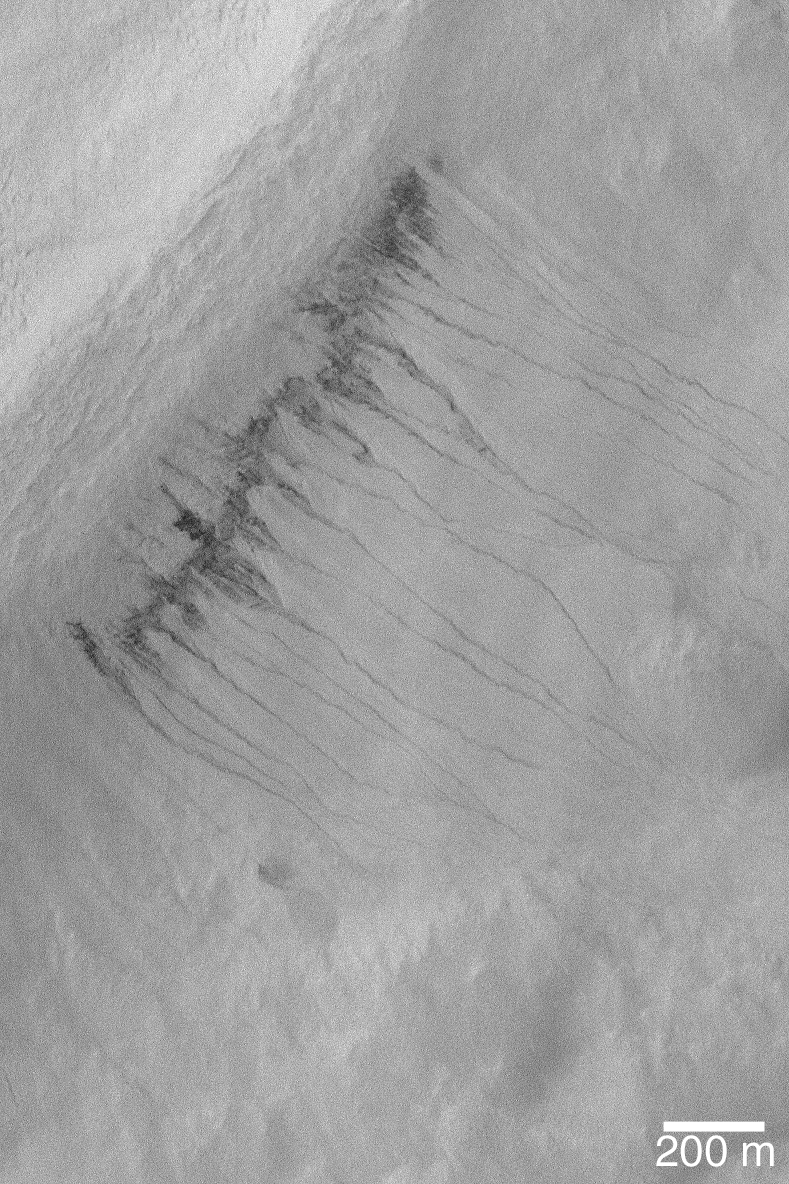

Gullies in Crater in Hellas

MGS MOC Release No. MOC2-571, 11 December 2003

This October 2003 Mars Global Surveyor (MGS) Mars Orbiter Camera (MOC) image shows gullies cut into debris on the southeast-facing wall of an old meteor impact crater in southeastern Hellas Planitia. This view is located near 44.5°S, 277.0°W. The 200 meter scale bar is approximately 656 feet across; the picture is illuminated from the upper left.

Credit: NASA/JPL/Malin Space Science Systems